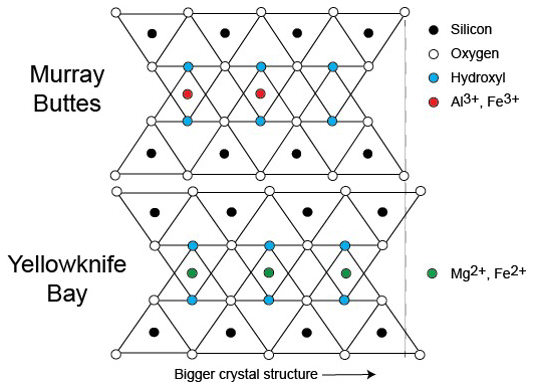

Clay Mineral Crystal Structure Tied to Composition

This diagram illustrates how the dimensions of clay minerals’ crystal structure are affected by which ions are present in the composition of the mineral. Different clay minerals were identified this way at two sites in Mars’ Gale Crater: “Murray Buttes” and “Yellowknife Bay.”

In otherwise identical clay minerals, a composition that includes aluminum and ferric iron ions (red dots) results in slightly smaller crystalline unit cells than one that instead includes magnesium and ferrous iron ions (green dots). Ferric iron is more highly oxidized than ferrous iron.

Crystalline cell units are the basic repeating building blocks that define minerals. X-ray diffraction analysis, a capability of the Chemistry and Mineralogy (CheMin) instrument on NASA’s Curiosity Mars rover, identifies minerals from their crystalline structure. The graph at PIA21147 depicts CheMin results that detected a difference in clay-mineral crystalline dimensions in samples from Murray Buttes and Yellowknife Bay.

Presented at the 2016 AGU Fall Meeting on Dec. 13. in San Francisco, CA.

NASA’s Jet Propulsion Laboratory, a division of Caltech in Pasadena, California, manages the Mars Science Laboratory Project for NASA’s Science Mission Directorate, Washington.

Credit: NASA/JPL-Caltech